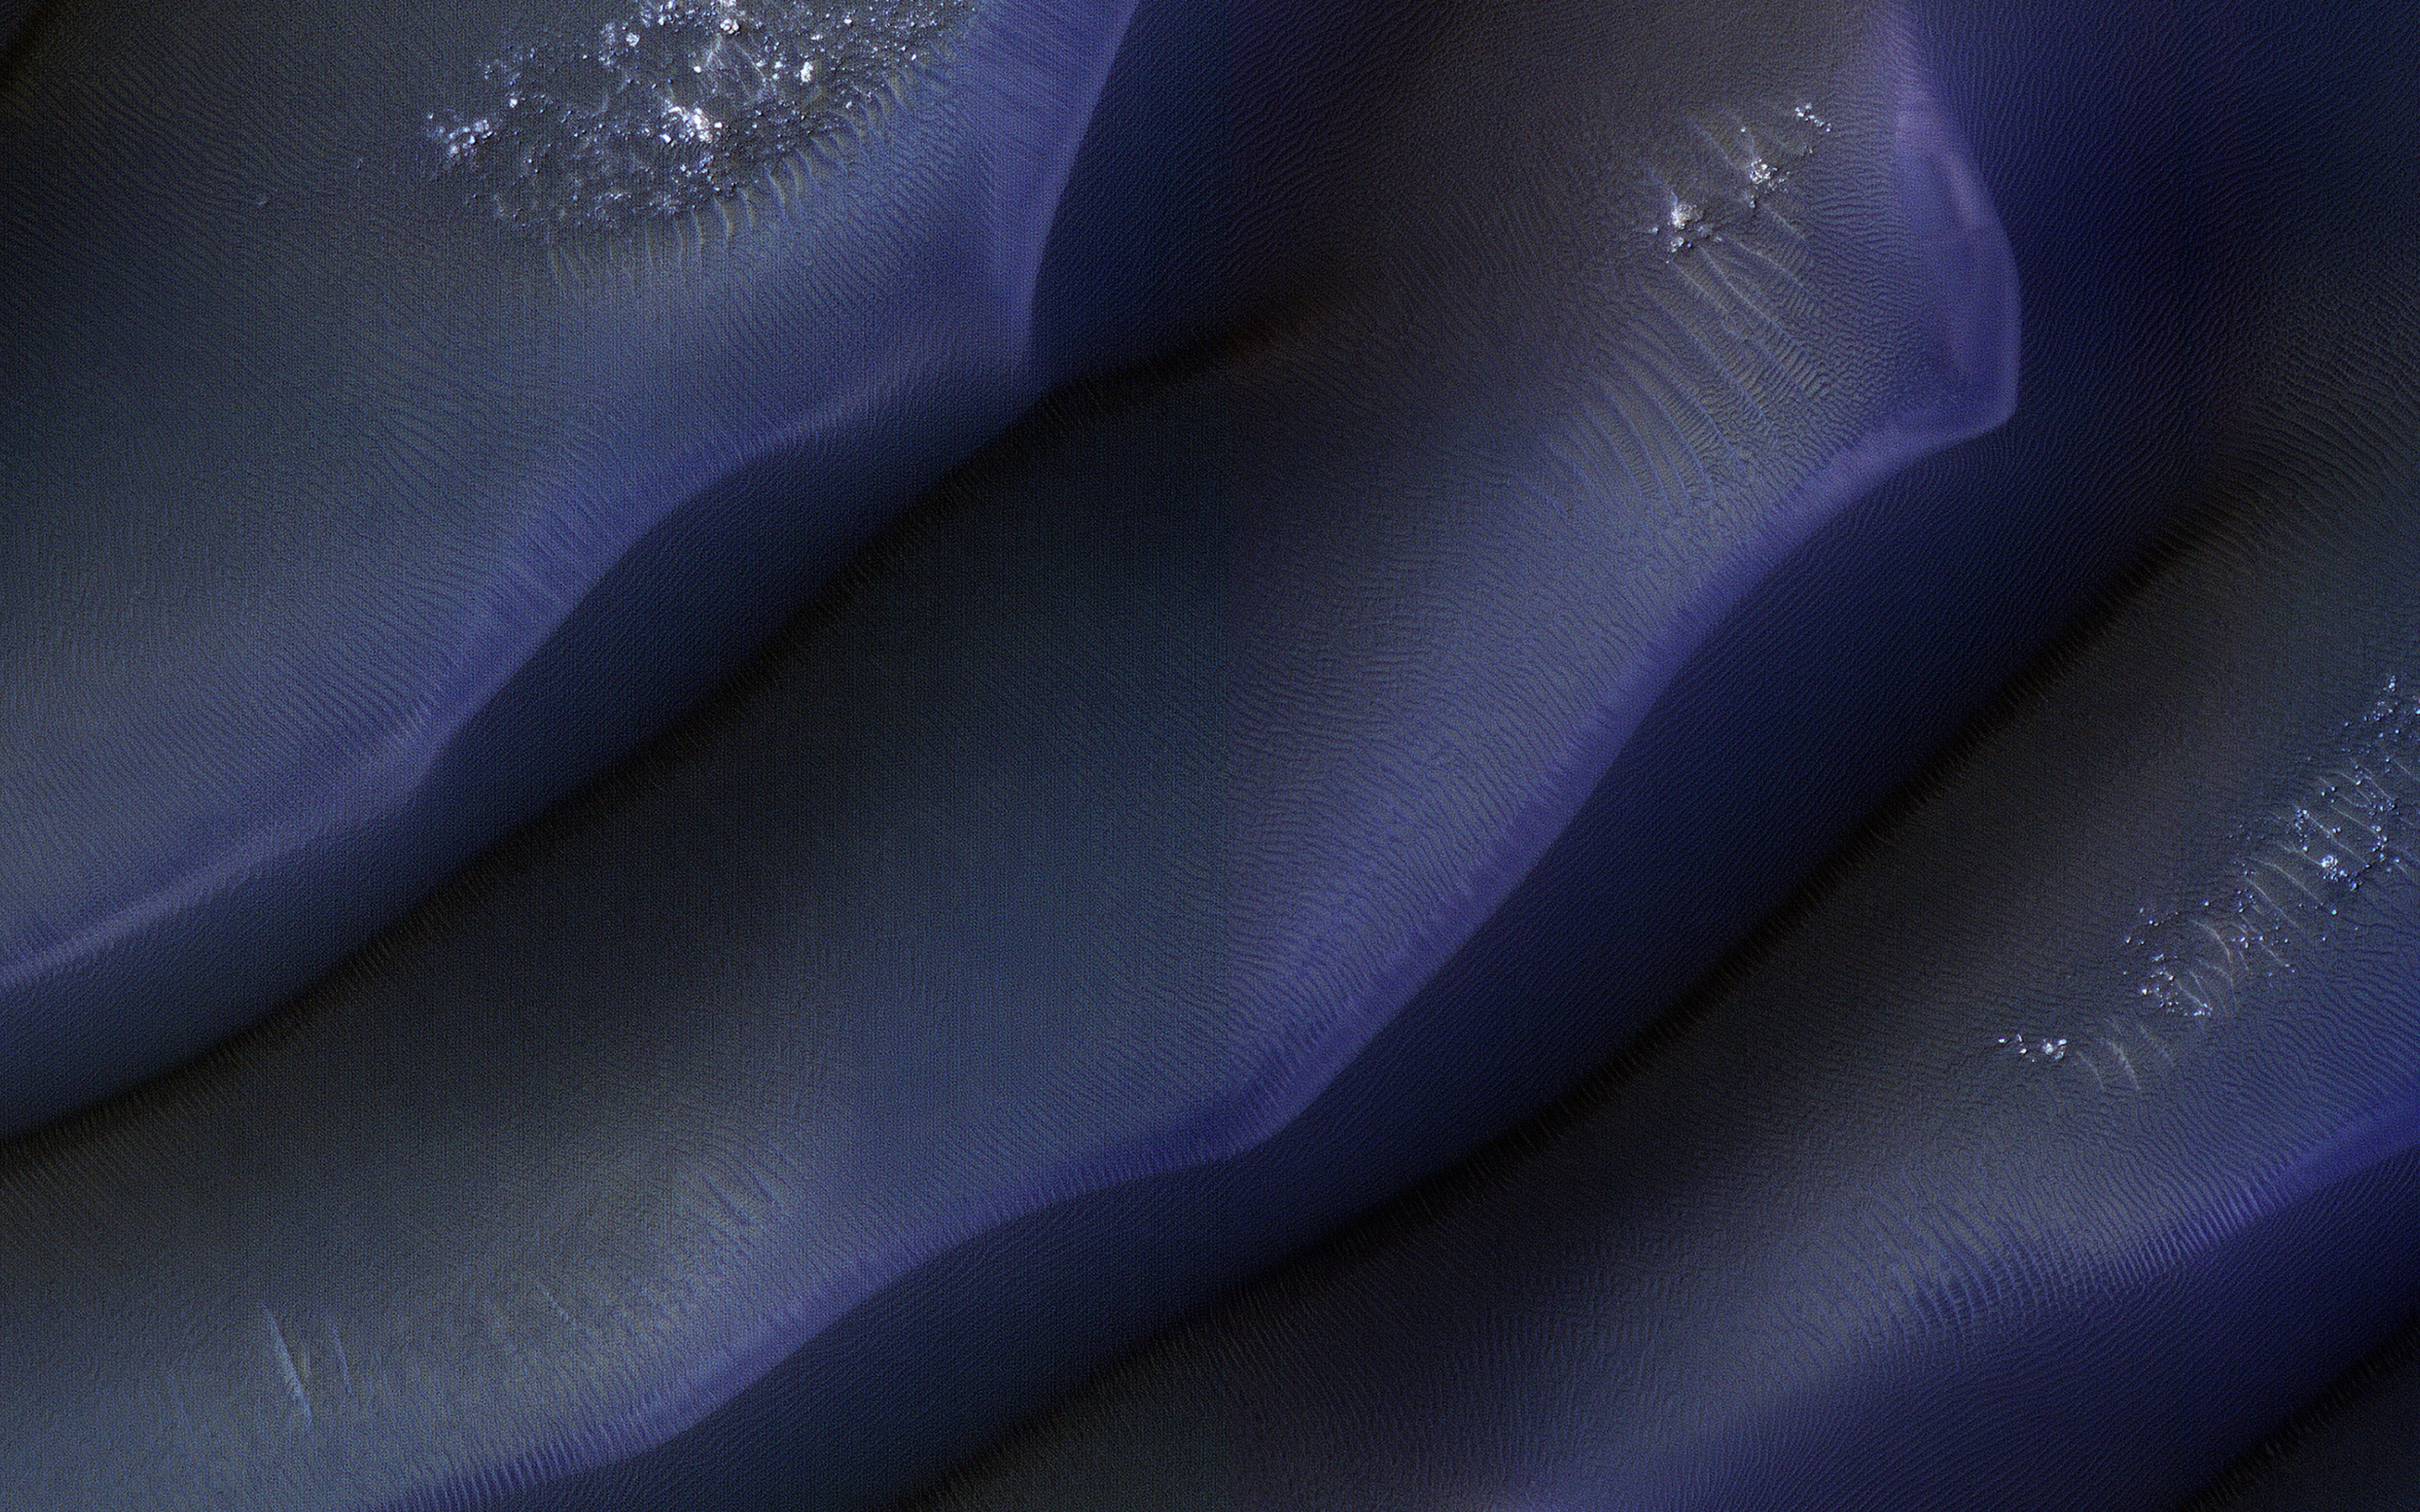

Dunes in Hellas

This beautiful dune field is located along the western margin of Hellas Planitia, the floor of a giant depression in the Southern Hemisphere of Mars.

Scientists on the HiRISE team take multiple pictures of the same dune fields on the Red Planet to see if they can detect subtle changes that would indicate if the dunes are moving. Some Martian dune fields do shift and move under the present day environmental conditions, but at a rate that is typically much slower than dunes move on Earth.

The map is projected here at a scale of 25 centimeters (9.8 inches) per pixel. (The original image scale is 26.0 centimeters [10.2 inches] per pixel [with 1 x 1 binning]; objects on the order of 78 centimeters [30.7 inches] across are resolved.) North is up.

The University of Arizona, in Tucson, operates HiRISE, which was built by Ball Aerospace & Technologies Corp., in Boulder, Colorado. NASA’s Jet Propulsion Laboratory, a division of Caltech in Pasadena, California, manages the Mars Reconnaissance Orbiter Project for NASA’s Science Mission Directorate, Washington.

Credit: NASA/JPL-Caltech/University of Arizona